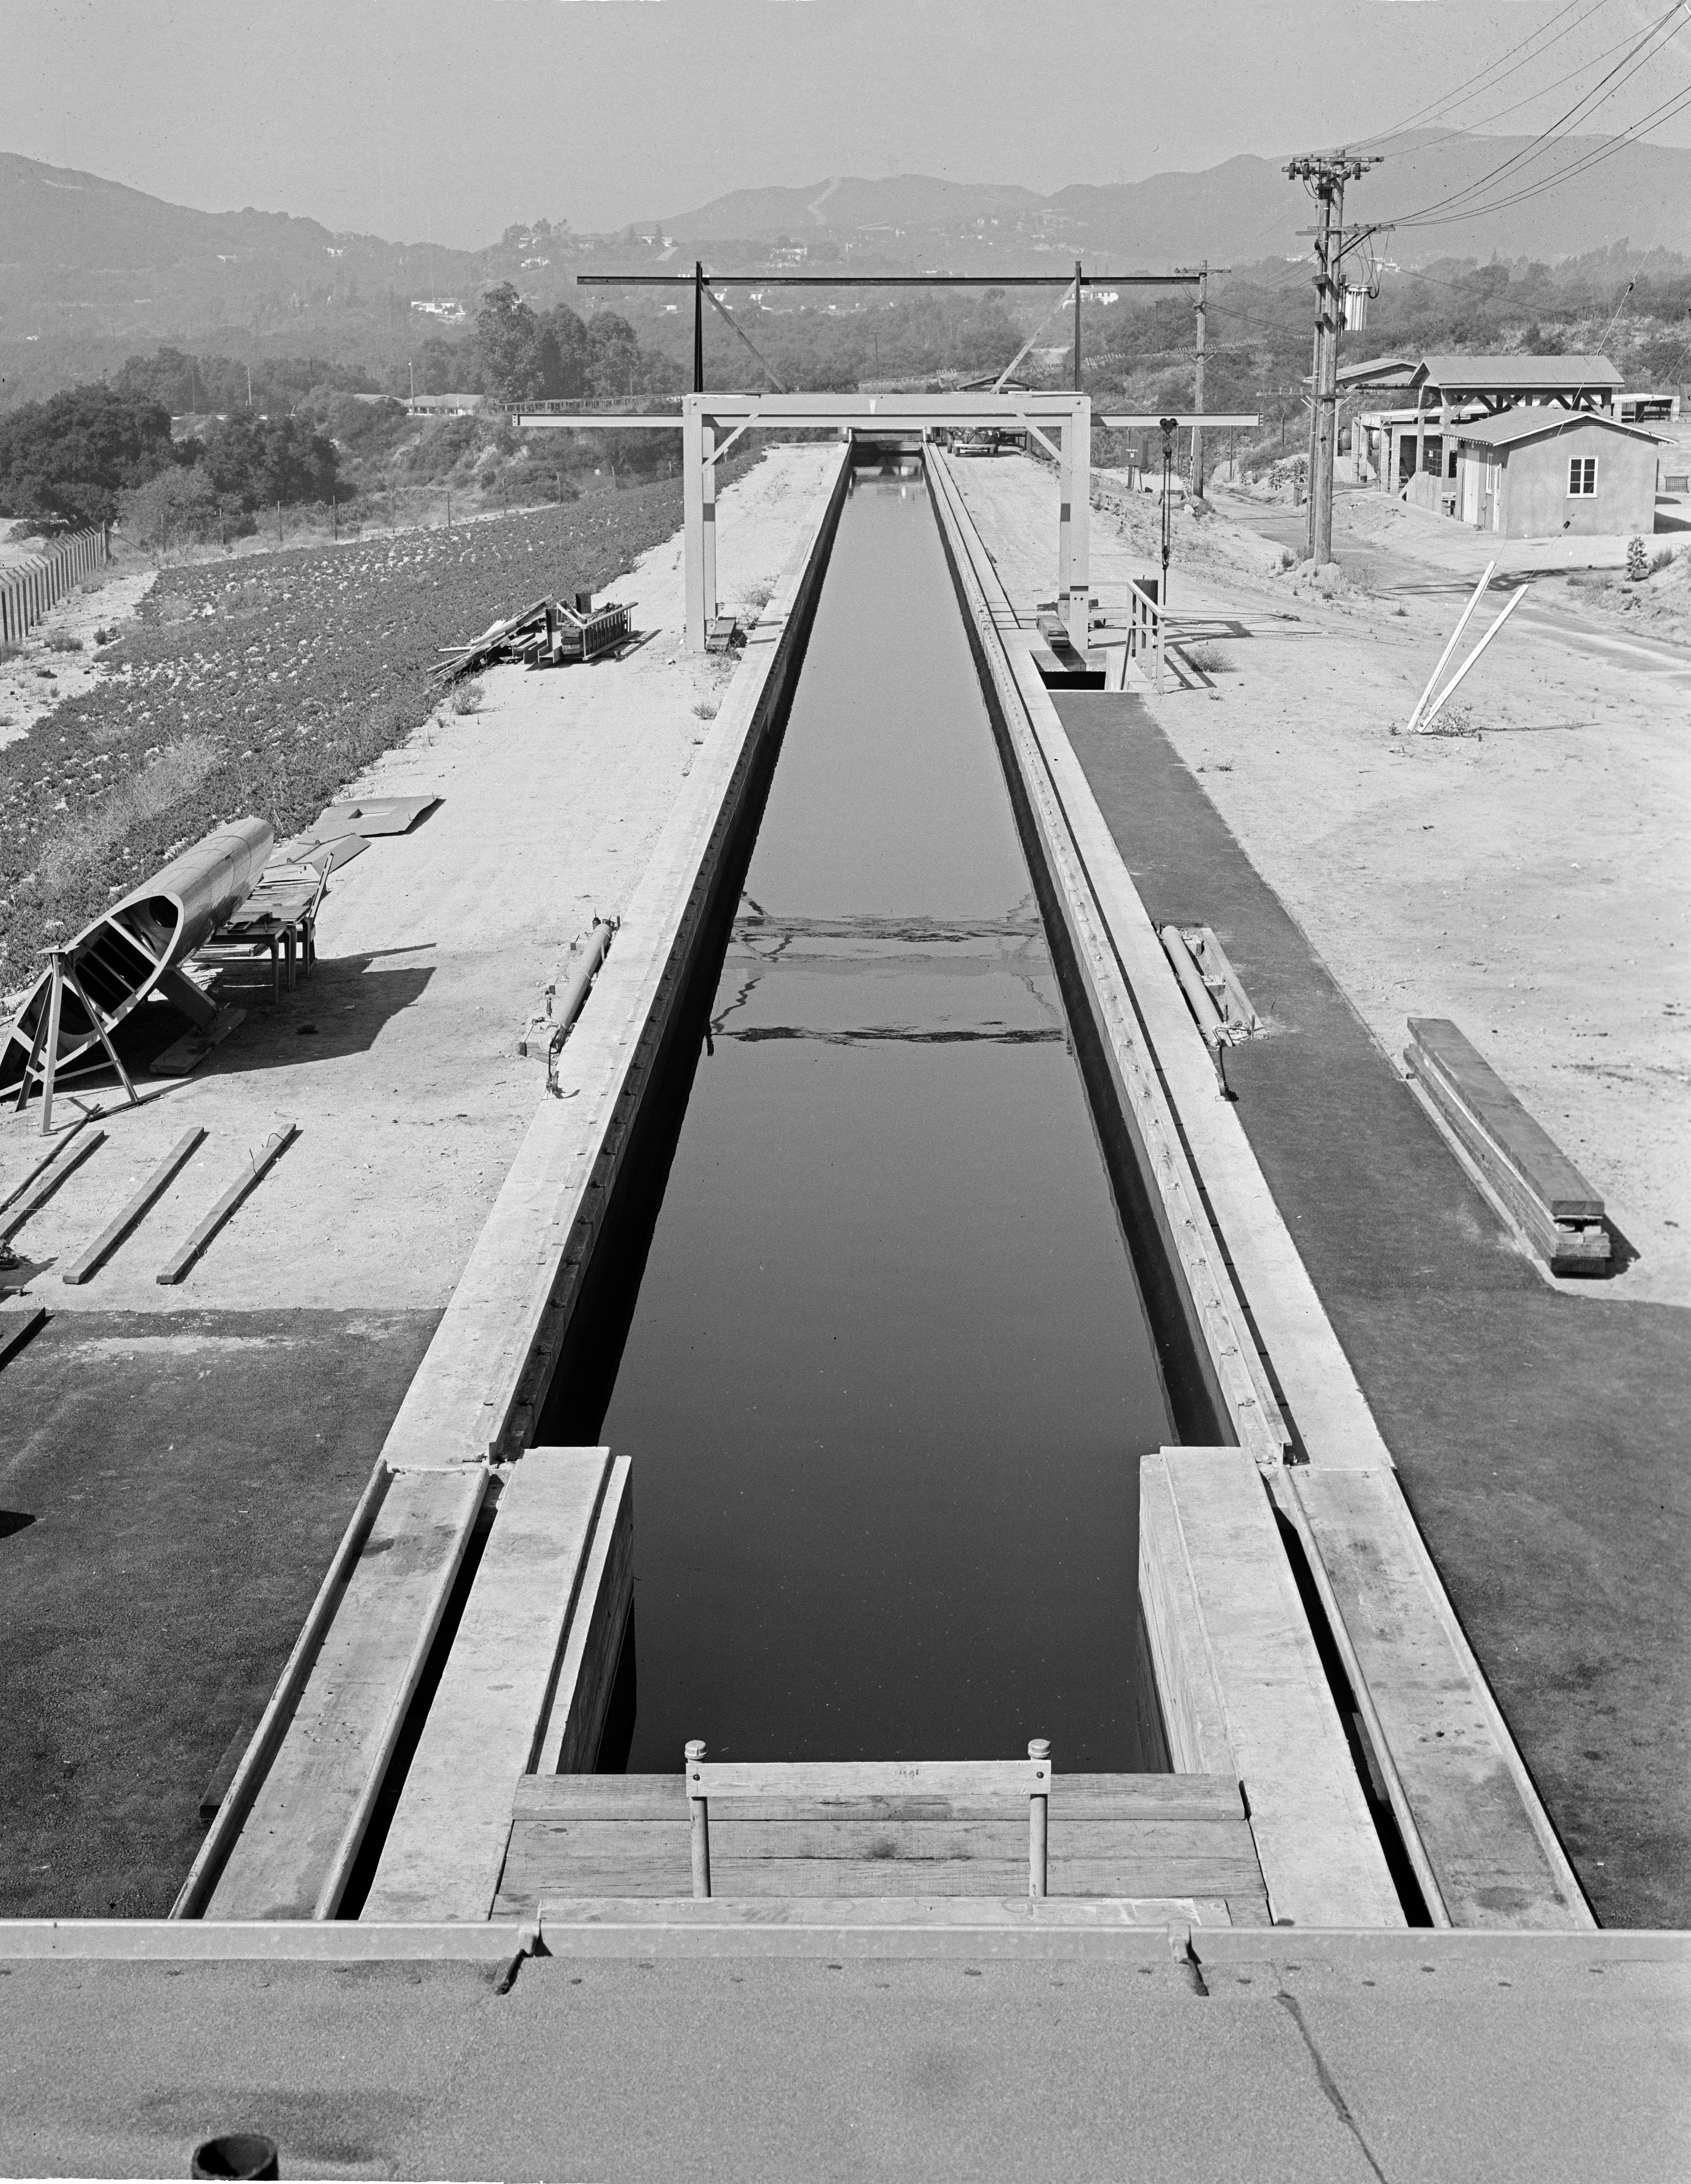

The Tow Channel

This archival image was released as part of a gallery comparing JPL’s past and present, commemorating the 80th anniversary of NASA’s Jet Propulsion Laboratory on Oct. 31, 2016.

During World War II, the Jet Propulsion Laboratory had a contract with the U.S. Army to develop rocket torpedoes. This picture from August 1944 shows the test facility, known as the “Tow Channel.” It was used for storage for many years before being torn out to make space for the Earth and Space Science Laboratory (Building 300) and the Microdevices Laboratory (Building 302).

JPL is a division of the Caltech in Pasadena, California.

Credit: NASA/JPL-Caltech